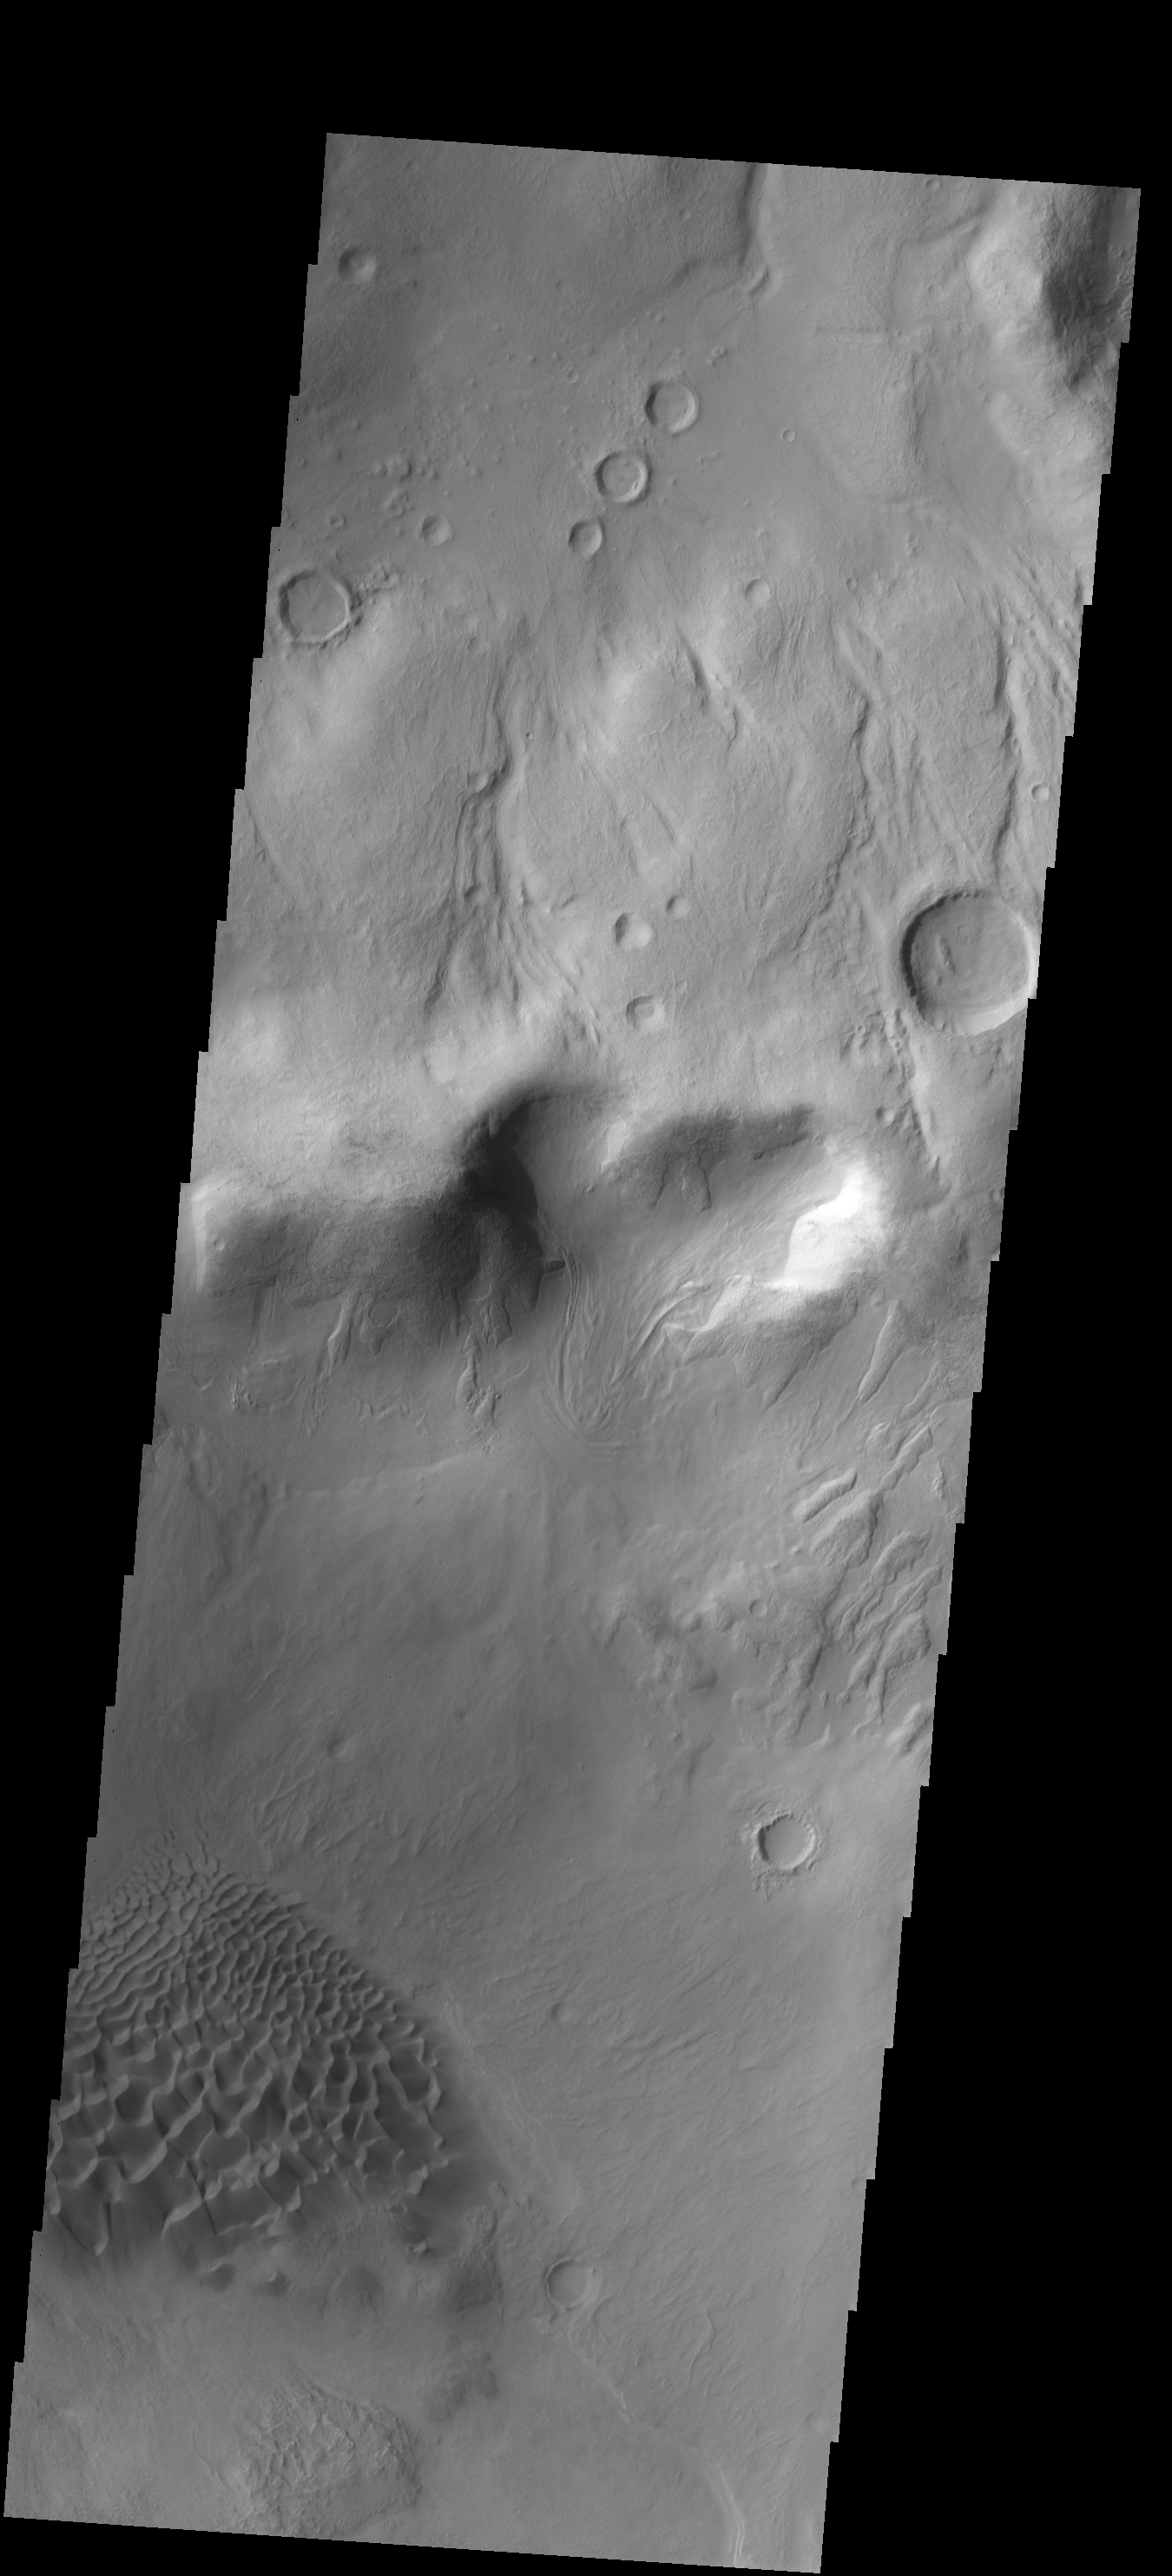

Baltisk Crater

Originally released on Oct. 4, 2013

This VIS image of Baltisk Crater shows a sand sheet on the crater floor and channels dissecting the outer rim.

Credit: NASA/JPL-Caltech/ASU